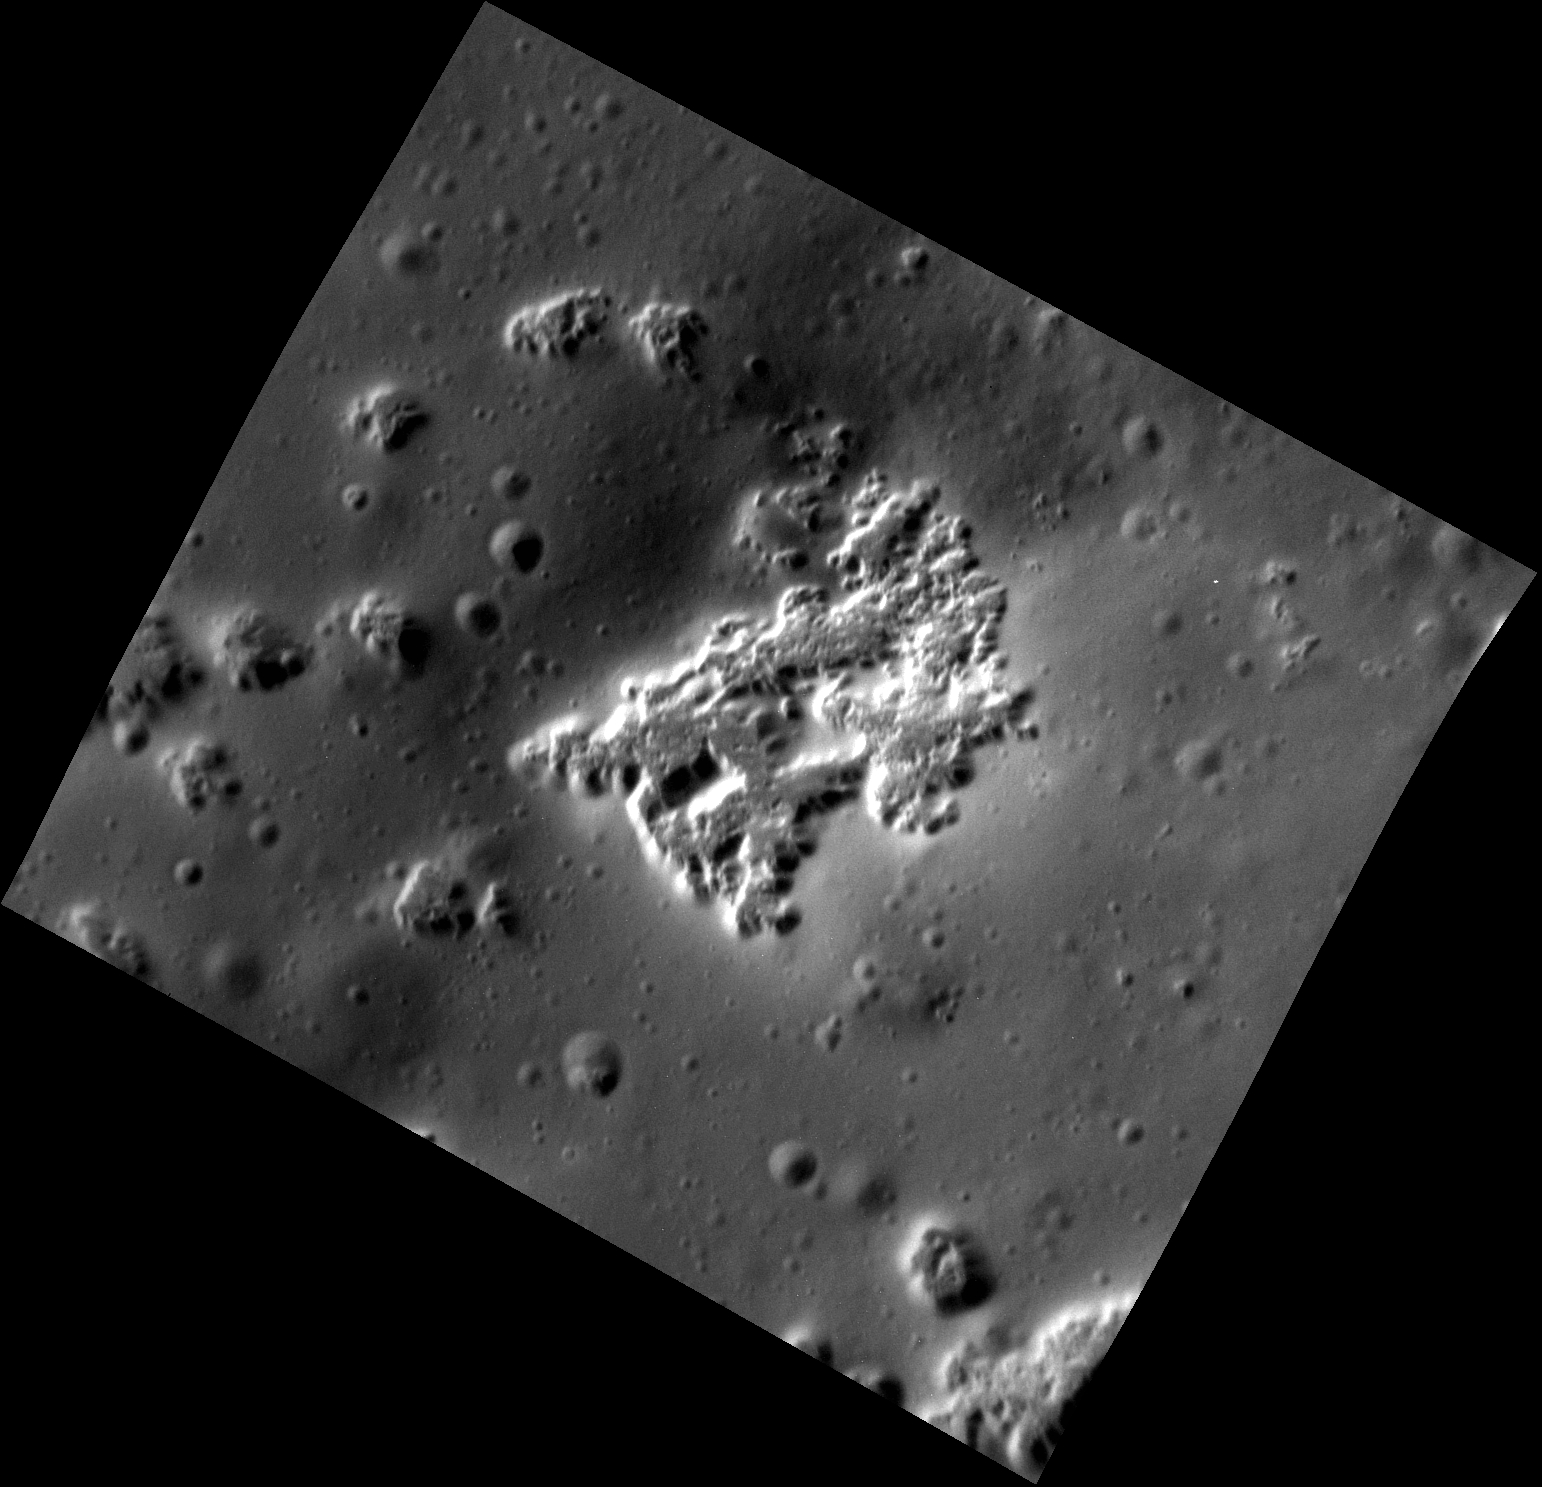

The Young Ones

This high-resolution view shows hollows on the southwestern peak ring of the Scarlatti basin. The hollows are the irregularly shaped, flat-floored depressions. The image is striking because it shows that there are abundant small impact craters on the surface surrounding the hollows. But there are few if any within the hollows themselves. Since impacts occur randomly over Mercury’s surface and accumulate with time, the lack of craters on the hollows indicates that they must be very young relative to the rest of Mercury’s surface.

This image was presented at a press conference at the Lunar and Planetary Science Conference, March 16, 2015.

This image was acquired as a high-resolution targeted observation. Targeted observations are images of a small area on Mercury’s surface at resolutions much higher than the 200-meter/pixel morphology base map. It is not possible to cover all of Mercury’s surface at this high resolution, but typically several areas of high scientific interest are imaged in this mode each week.

Date acquired: August 31, 2014
Image Mission Elapsed Time (MET): 51805374
Image ID: 6975018
Instrument: Narrow Angle Camera (NAC) of the Mercury Dual Imaging System (MDIS)
Center Latitude: 39.90°
Center Longitude: 258.2° E
Resolution: 3.8 meters/pixel
Scale: The image is about 3.8 by 4.5 km (2.3 by 2.8 mi.).
Incidence Angle: 60.3°
Emission Angle: 29.6°
Phase Angle: 89.9°

The MESSENGER spacecraft is the first ever to orbit the planet Mercury, and the spacecraft’s seven scientific instruments and radio science investigation are unraveling the history and evolution of the Solar System’s innermost planet. During the first two years of orbital operations, MESSENGER acquired over 150,000 images and extensive other data sets. MESSENGER is capable of continuing orbital operations until early 2015.

For information regarding the use of images, see the MESSENGER image use policy.

Credit: NASA/Johns Hopkins University Applied Physics Laboratory/Carnegie Institution of Washington